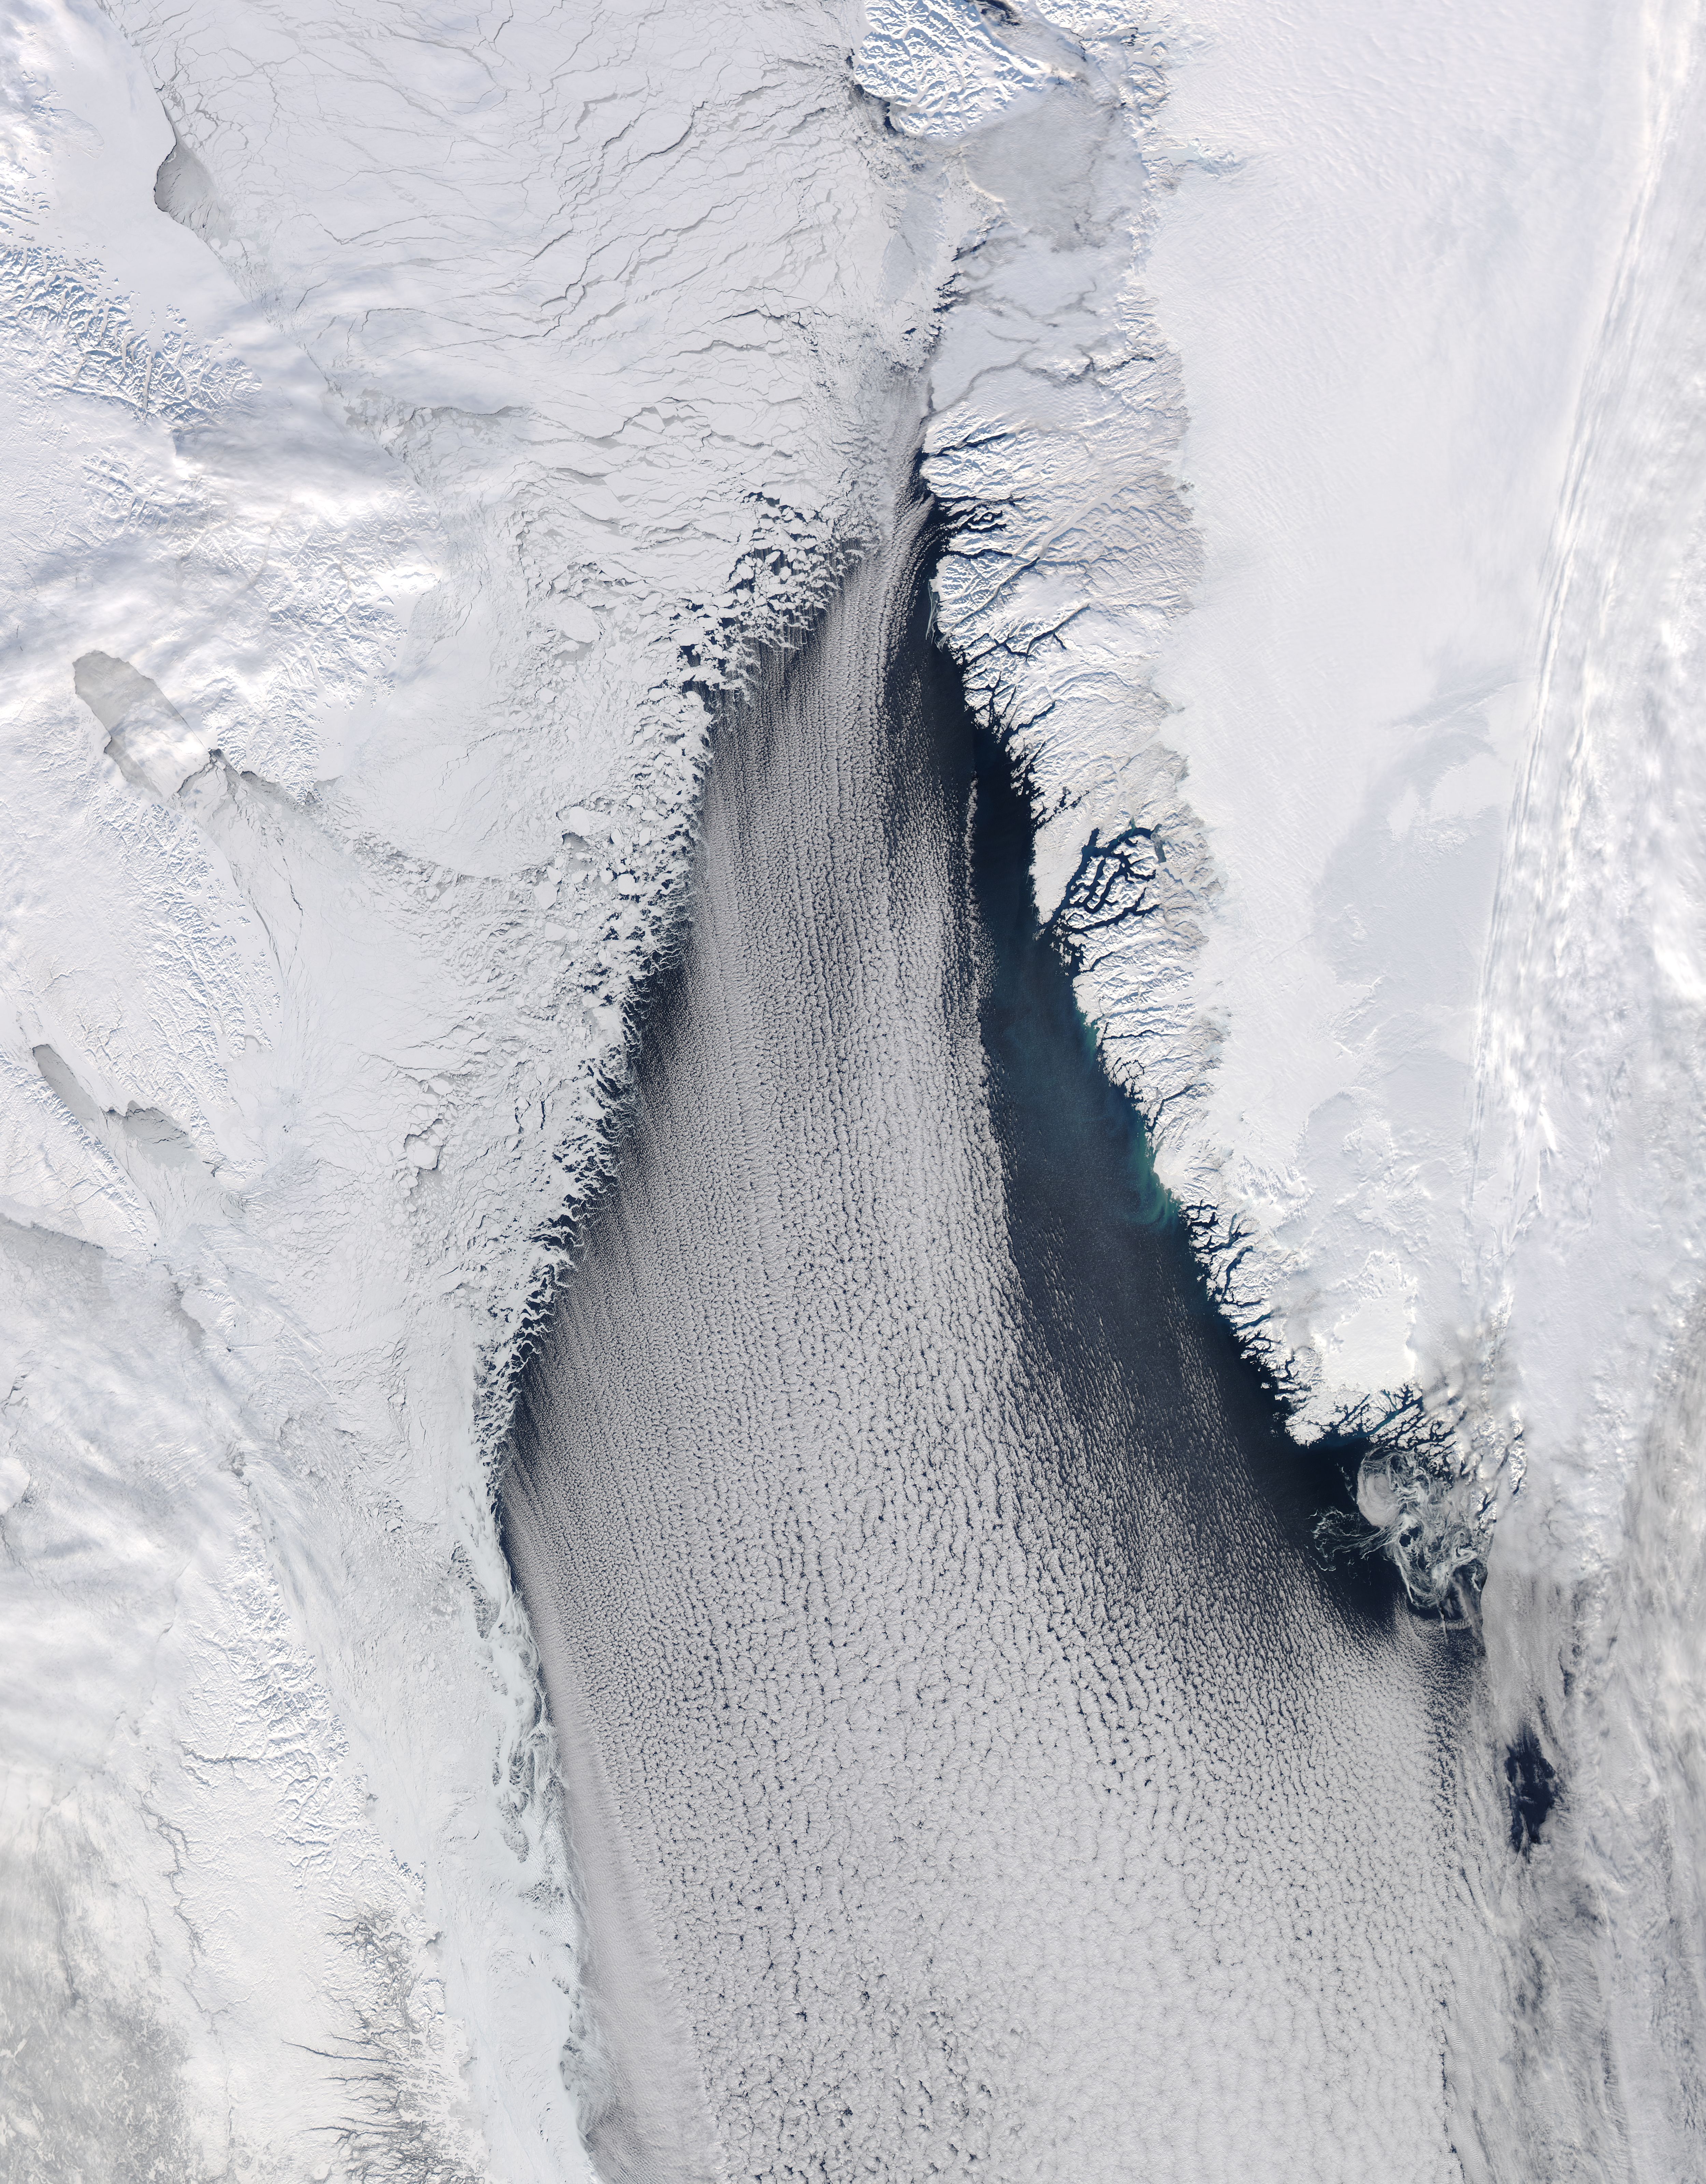

Cloud streets in Davis Strait

The late winter sun shone brightly on a stunning scene of clouds and ice in the Davis Strait in late February, 2013. The Moderate Resolution Imaging Spectroradiometer aboard NASA’s Aqua satellite captured this true-color image on February 22 at 1625 UTC. The Davis Strait connects the Labrador Sea (part of the Atlantic Ocean) in the south with Baffin Bay to the north, and separates Canada, to the west, from Greenland to the east. Strong, steady winds frequently blow southward from the colder Baffin Bay to the warmer waters of the Labrador Sea. Over ice, the air is dry and no clouds form. However, as the Arctic air moves over the warmer, open water the rising moist air and the temperature differential gives rise to lines of clouds. In this image, the clouds are aligned in a beautiful, parallel pattern. Known as “cloud streets”, this pattern is formed in a low-level wind, with the clouds aligning in the direction of the wind.

Credit: NASA/GSFC/Jeff Schmaltz/MODIS Land Rapid Response Team